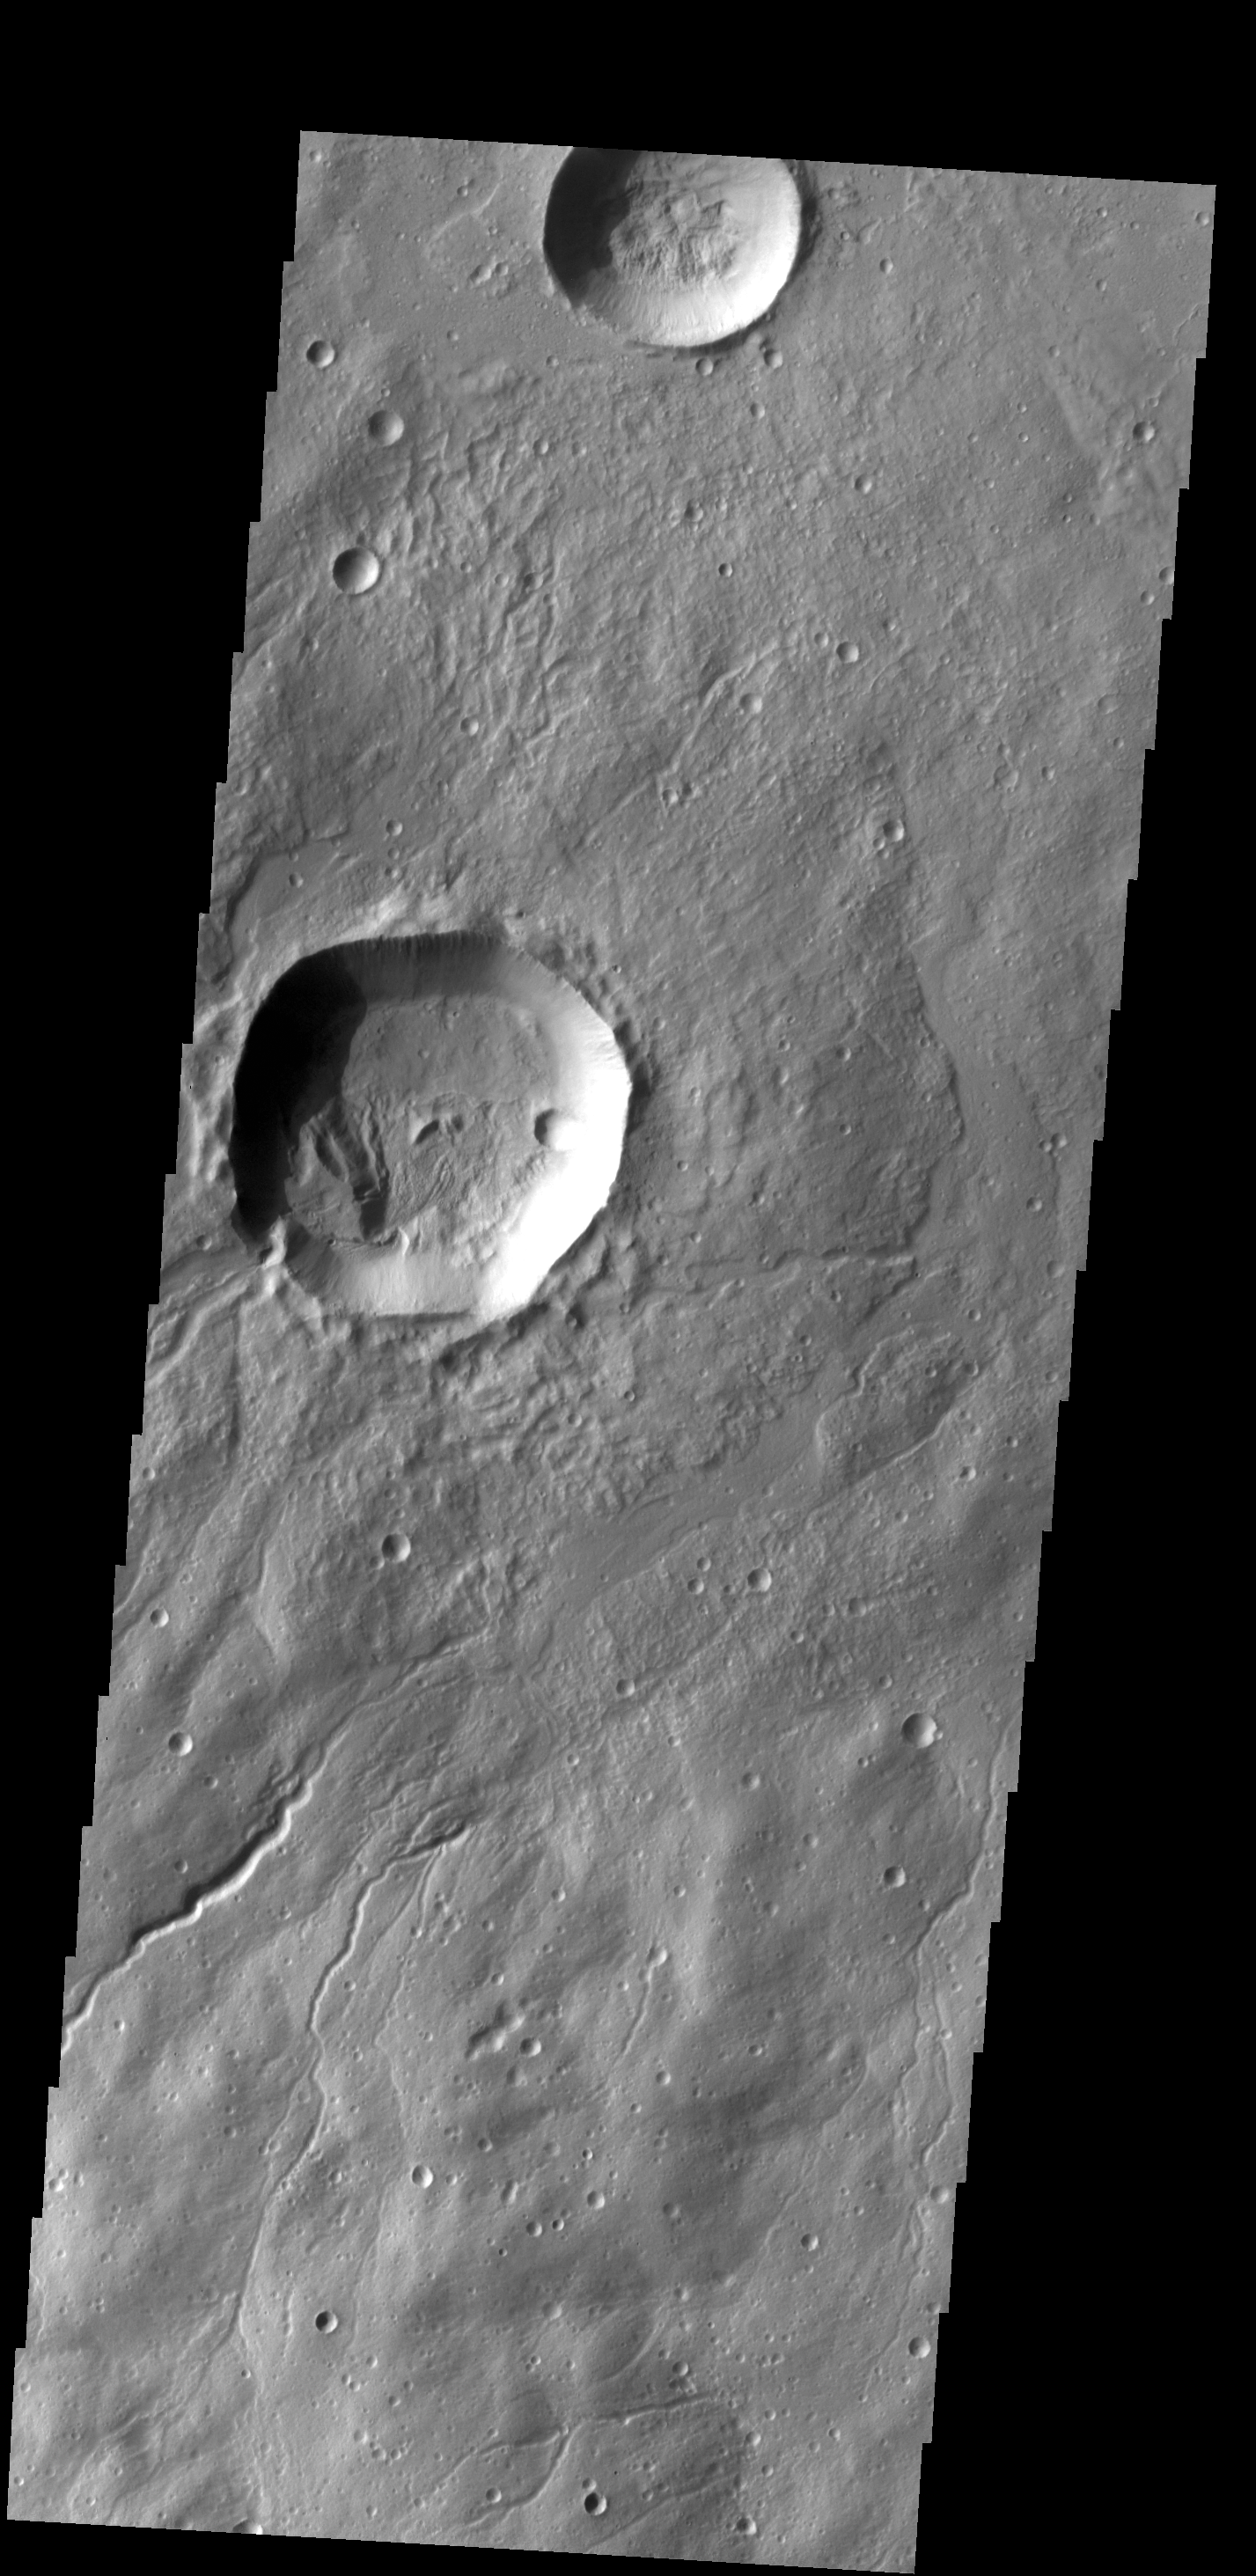

Into the Crater

Several channels are located on the flank of Hecates Tholus. In this VIS image one of those channels enters a crater, creating a deposit on the floor of the crater. Age relationships can be derived from this image. Hecates Tholus was formed first, then the crater was created, and finally flow of lava or water carved the channel that bisects the crater rim.

Credit: NASA/JPL-Caltech/ASU